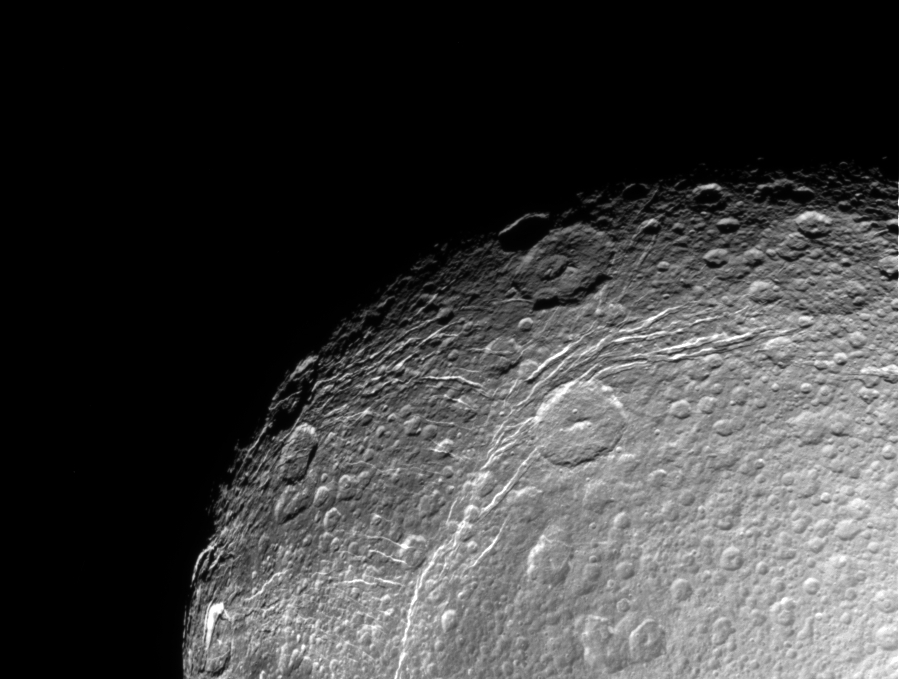

Dione Close-up

This incredible, high resolution view of Saturn’s moon Dione was taken during Cassini’s first close approach to the icy moon on Dec. 14, 2004. The view shows linear, curving features within the region of the bright wispy terrain Dione is known for.

The image was obtained in visible light with the Cassini spacecraft narrow angle camera at a distance of approximately 156,000 kilometers (97,000 miles) from Dione. The Sun-Dione-spacecraft, or phase, angle is 34 degrees. The image scale is about 1 kilometer (0.6 miles) per pixel.

The Cassini-Huygens mission is a cooperative project of NASA, the European Space Agency and the Italian Space Agency. The Jet Propulsion Laboratory, a division of the California Institute of Technology in Pasadena, manages the mission for NASA’s Science Mission Directorate, Washington, D.C. The Cassini orbiter and its two onboard cameras were designed, developed and assembled at JPL. The imaging team is based at the Space Science Institute, Boulder, Colo.

Credit: NASA/JPL/Space Science Institute